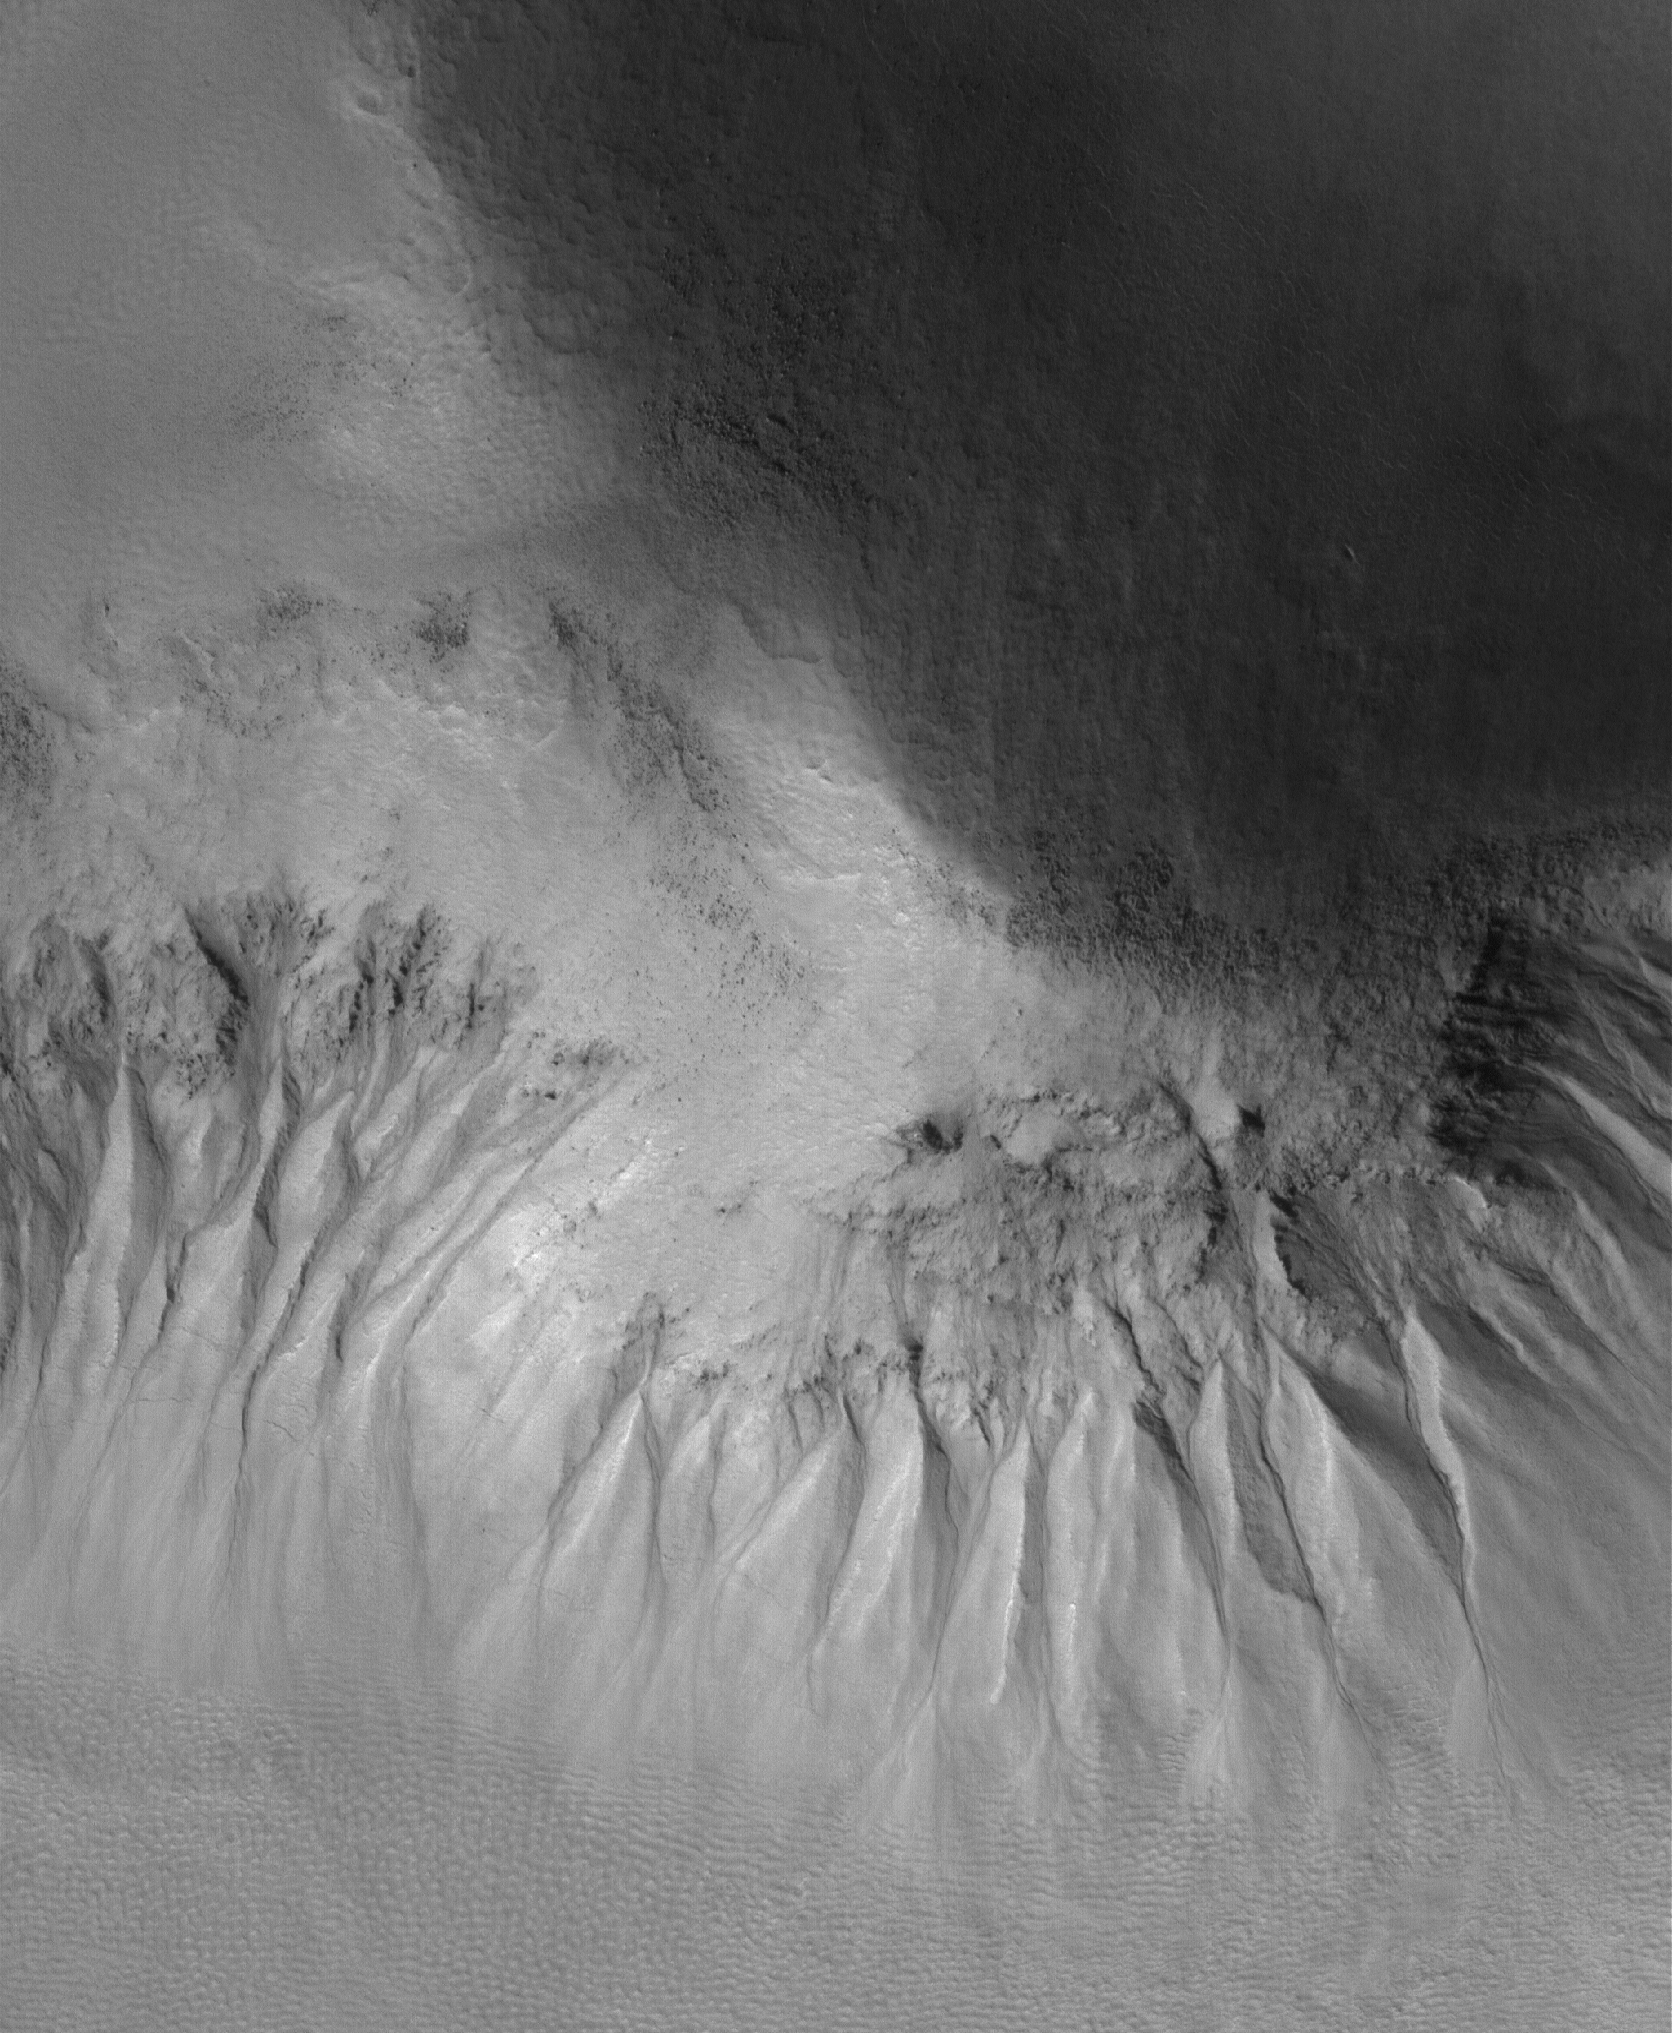

Gullied Slope

20 May 2005
This Mars Global Surveyor (MGS) Mars Orbiter Camera (MOC) image shows gullies formed on an equator-facing slope among mounds in Acidalia Planitia. Similar gullies occur in a variety of settings at middle and polar latitudes in both martian hemispheres.

Location near: 49.8°N, 22.7°W
Image width: ~3 km (~1.9 mi)
Illumination from: lower left
Season: Northern Summer

Credit: NASA/JPL/Malin Space Science Systems